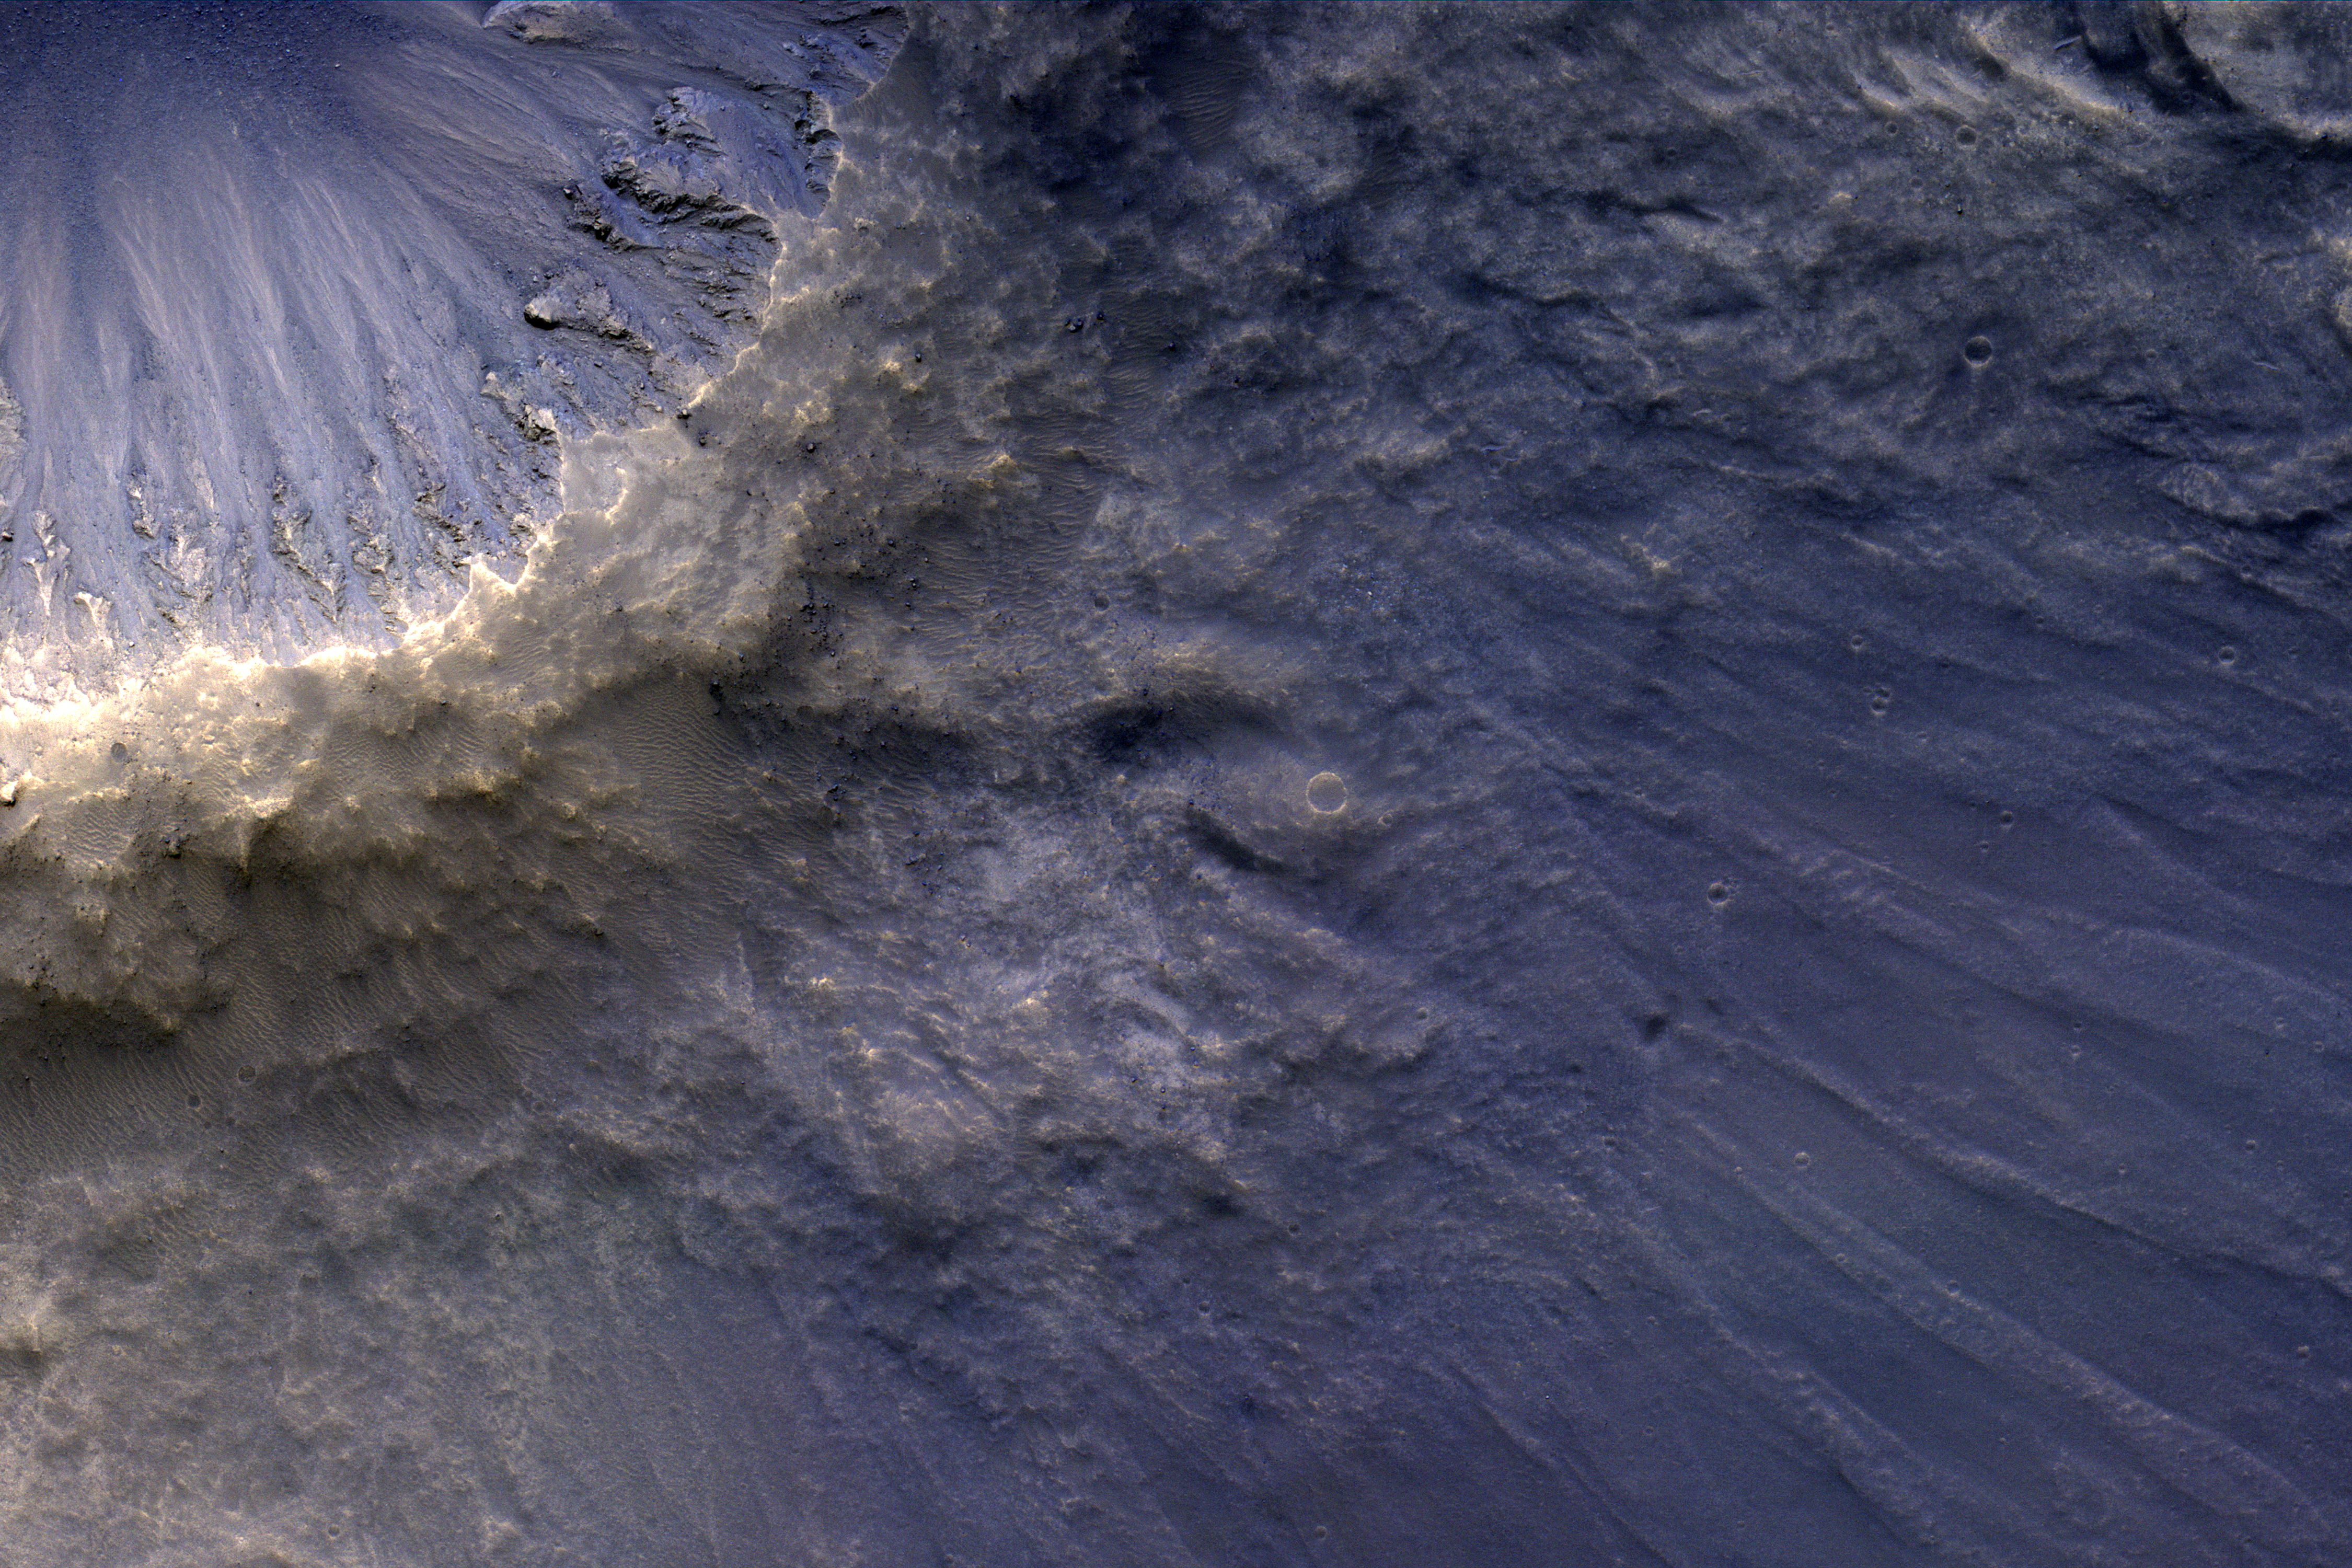

Raining Rocks

Impact ejecta is material that is thrown up and out of the surface of a planet as a result of the impact of an meteorite, asteroid or comet. The material that was originally beneath the surface of the planet then rains down onto the environs of the newly formed impact crater.

Some of this material is deposited close to the crater, folding over itself to form the crater rim, visible here as a yellowish ring. Other material is ejected faster and falls down further from the crater rim creating two types of ejecta: a “continuous ejecta blanket” and “discontinuous ejecta.” Both are shown in this image. The blocky area at the center of the image close to the yellowish crater rim is the “continuous” ejecta. The discontinuous ejecta is further from the crater rim, streaking away from the crater like spokes on a bicycle.

(Note: North is to the right.)

The University of Arizona, Tucson, operates HiRISE, which was built by Ball Aerospace & Technologies Corp., Boulder, Colo. NASA’s Jet Propulsion Laboratory, a division of Caltech in Pasadena, California, manages the Mars Reconnaissance Orbiter Project for NASA’s Science Mission Directorate, Washington.

Credit: NASA/JPL-Caltech/Univ. of Arizona